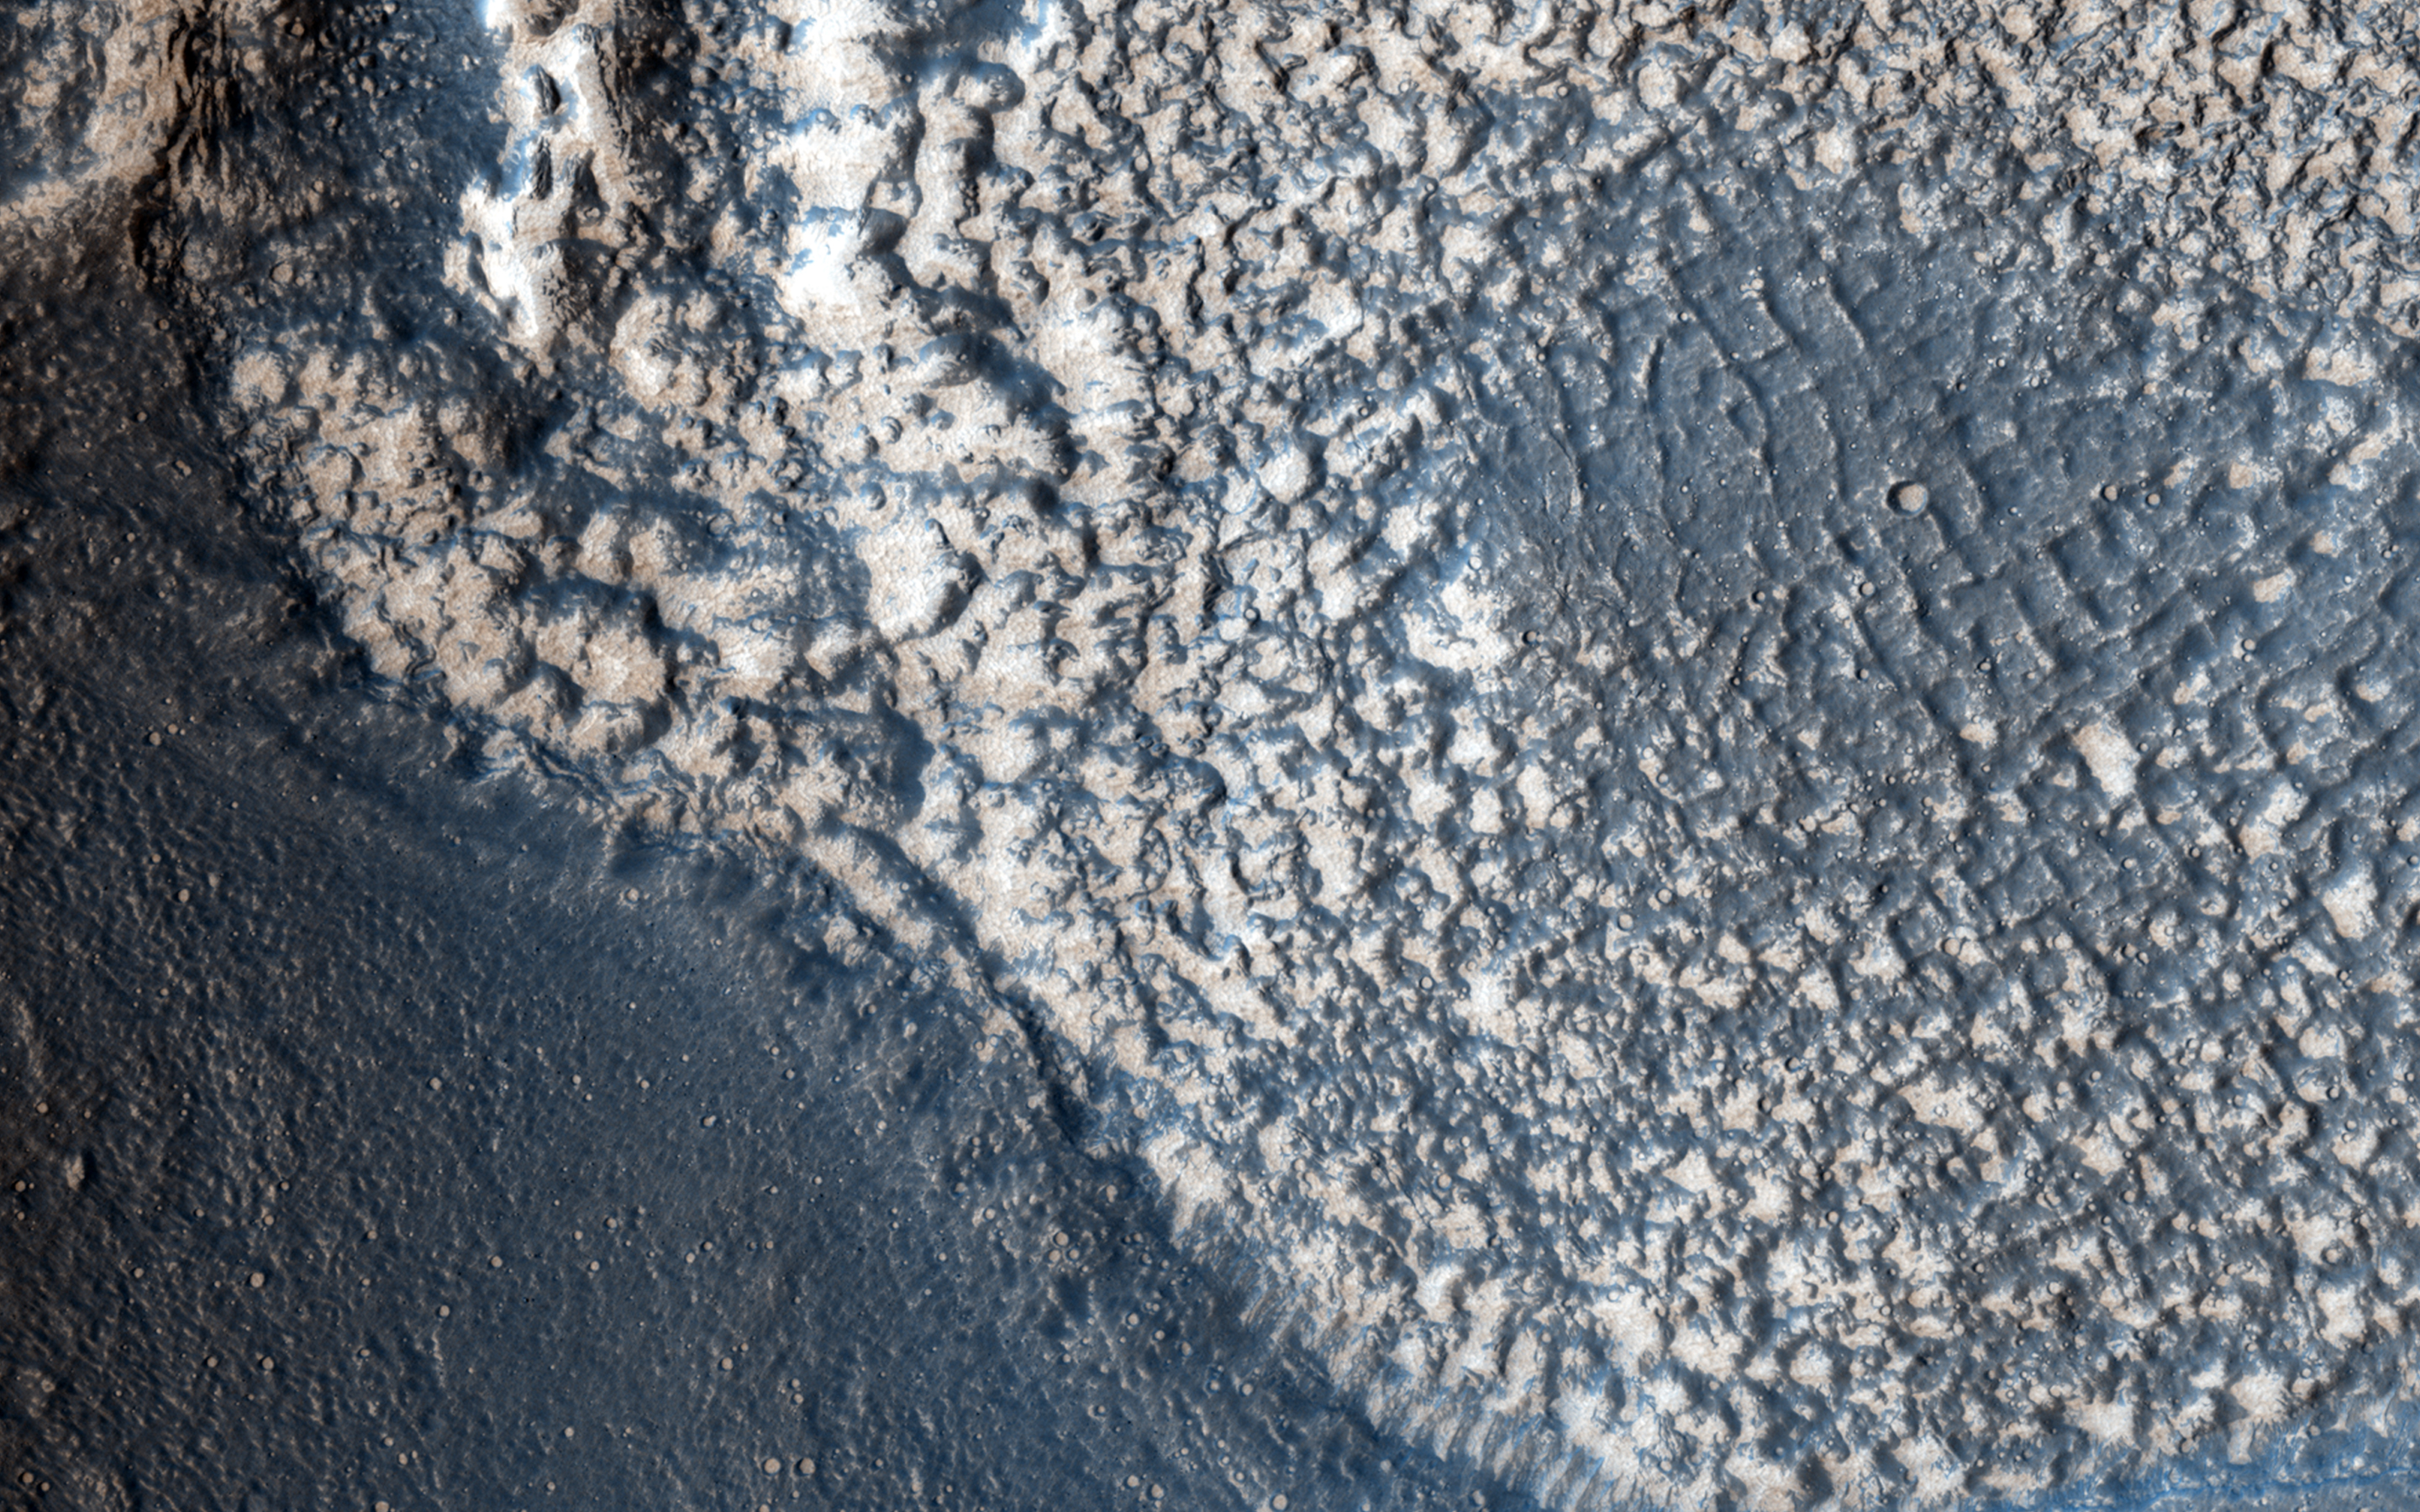

Embayment in Tectonized Fluvial Terrain

This highly tectonized terrain (meaning it possesses many faults) has its low-lying areas filled with some form of younger material. This particular fill is what geologists call “embayment.”

This observation helps scientists unravel the relative timing of the emplacement of the younger material and the numerous tectonic faults that run through this area.

The University of Arizona, Tucson, operates HiRISE, which was built by Ball Aerospace & Technologies Corp., Boulder, Colorado. NASA’s Jet Propulsion Laboratory, a division of the California Institute of Technology in Pasadena, manages the Mars Reconnaissance Orbiter Project and Mars Science Laboratory Project for NASA’s Science Mission Directorate, Washington.

Credit: NASA/JPL-Caltech/Univ. of Arizona